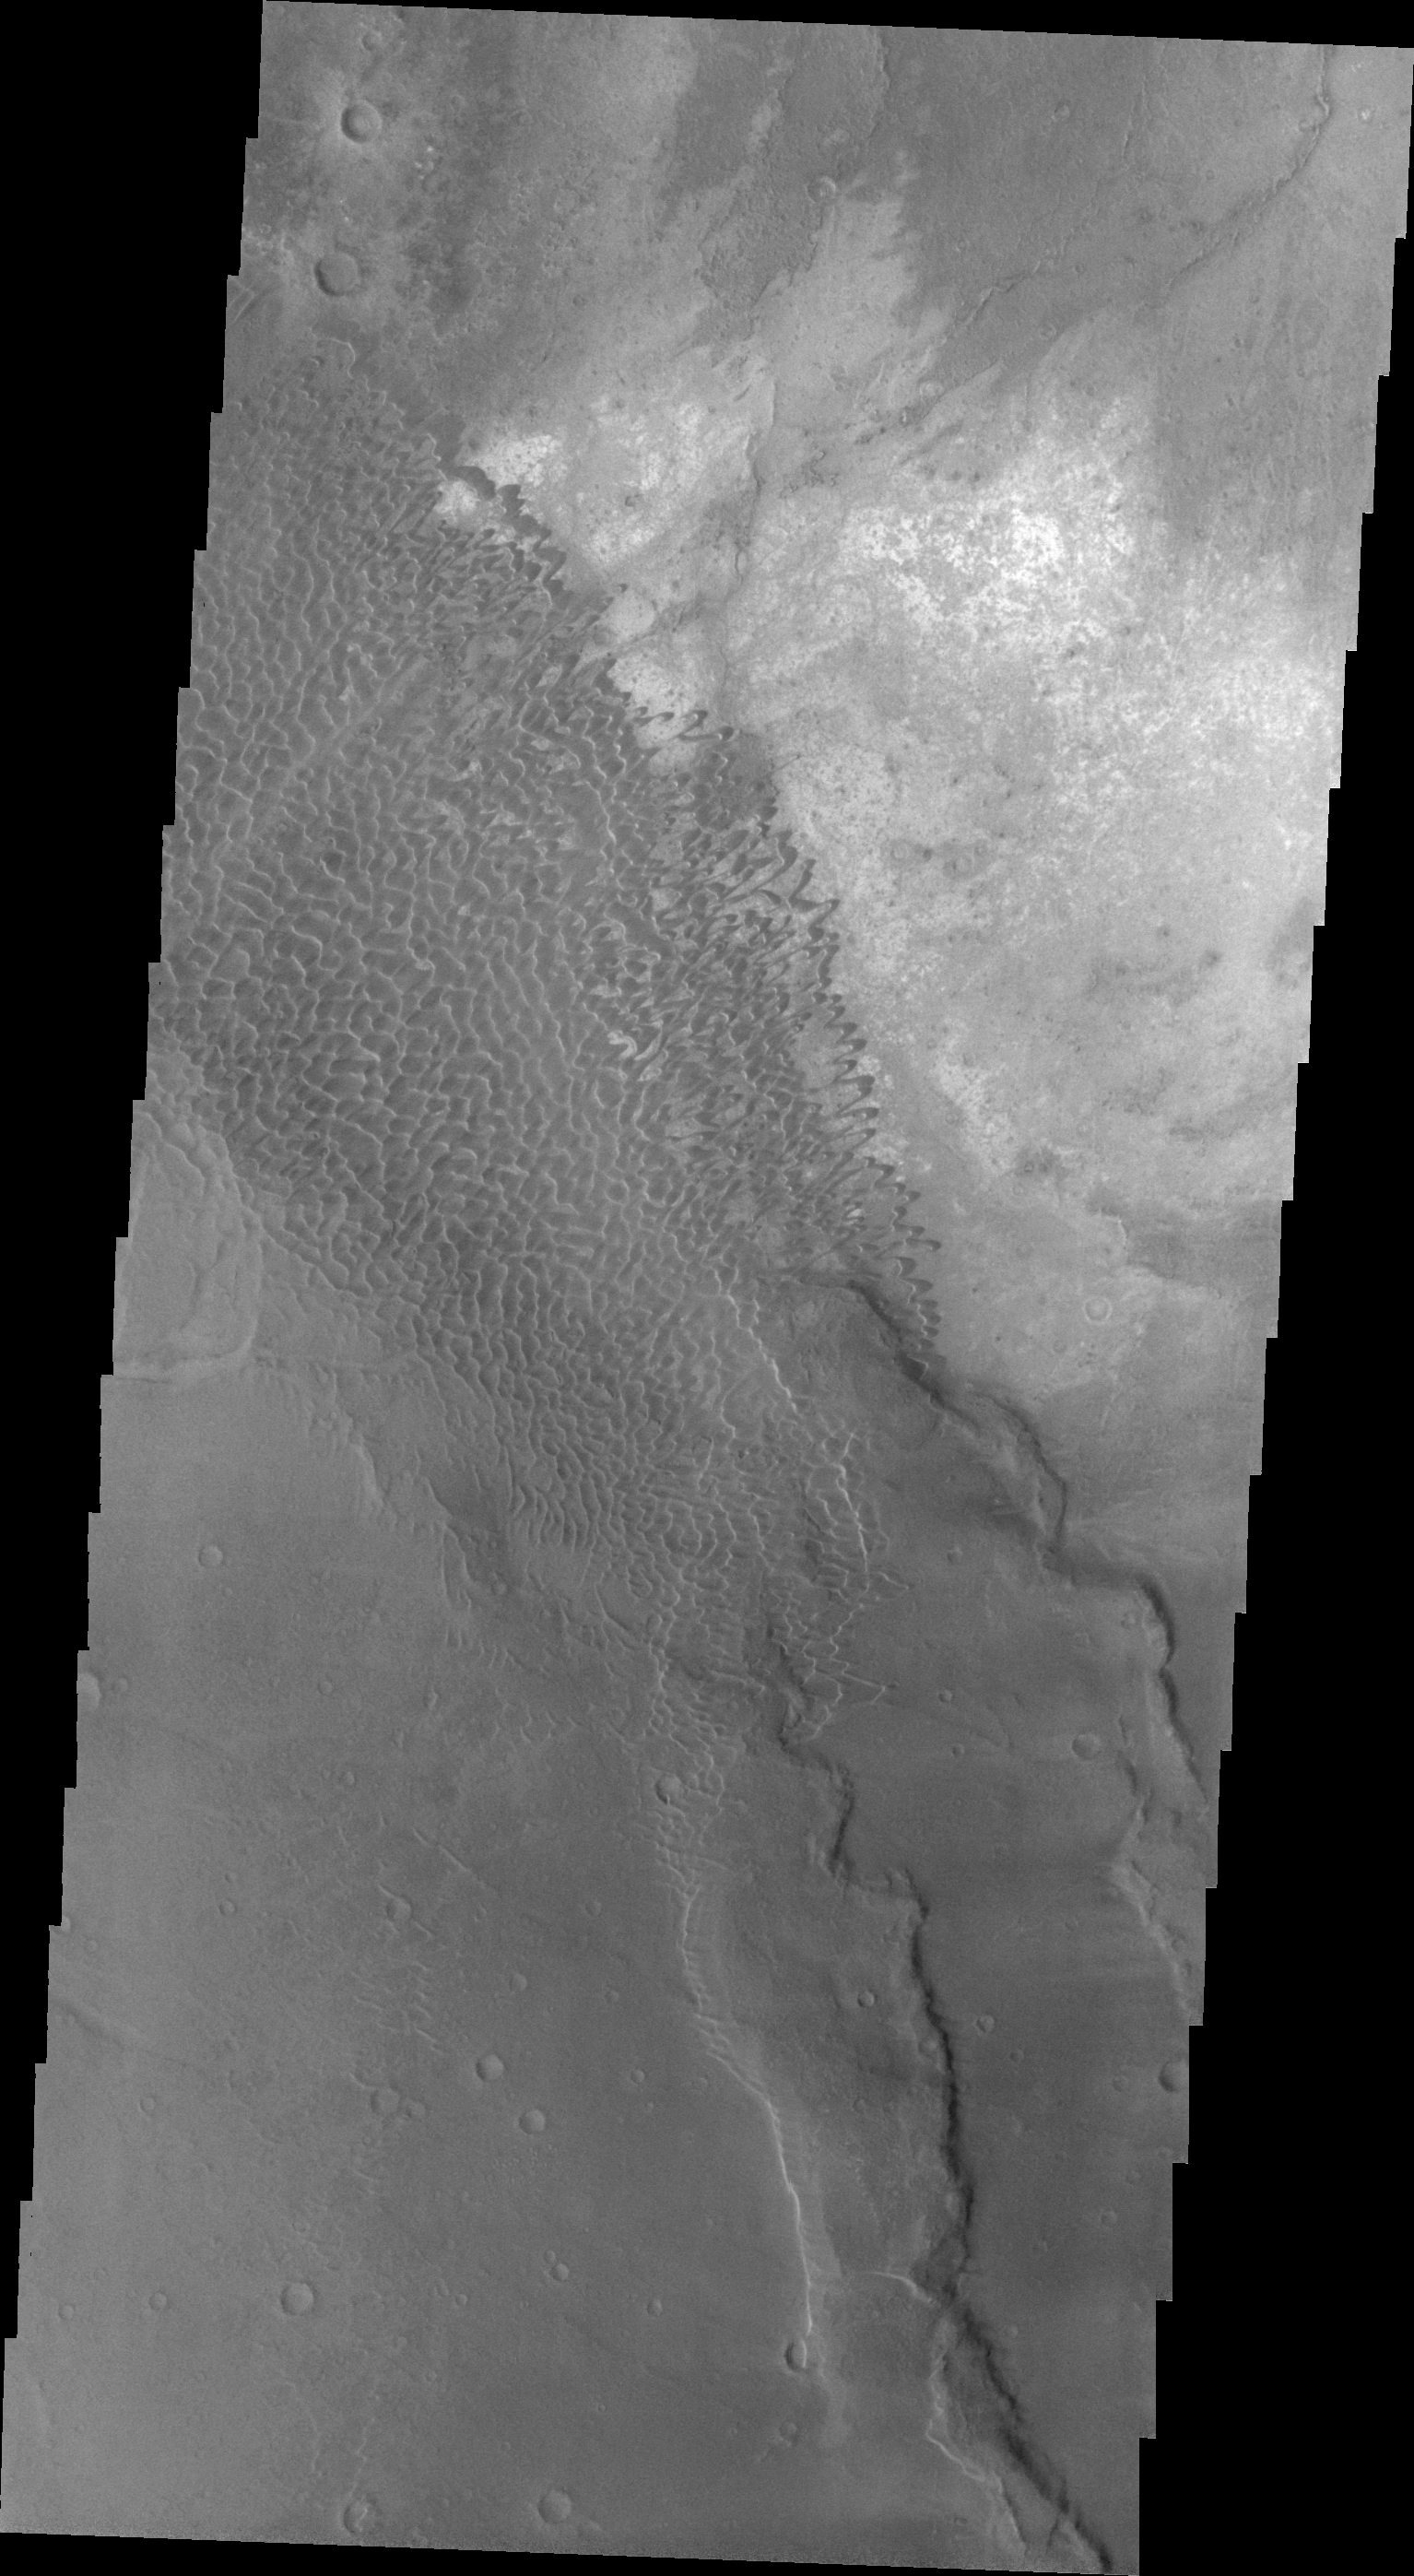

Nili Patera Dunes

This VIS image shows part of the dune field located in the southeastern portion of Nili Patera.

Image information: VIS instrument. Latitude 8.6N, Longitude 67.3E. 23 meter/pixel resolution.

Please see the THEMIS Data Citation Note for details on crediting THEMIS images.

Note: this THEMIS visual image has not been radiometrically nor geometrically calibrated for this preliminary release. An empirical correction has been performed to remove instrumental effects. A linear shift has been applied in the cross-track and down-track direction to approximate spacecraft and planetary motion. Fully calibrated and geometrically projected images will be released through the Planetary Data System in accordance with Project policies at a later time.

NASA’s Jet Propulsion Laboratory manages the 2001 Mars Odyssey mission for NASA’s Office of Space Science, Washington, D.C. The Thermal Emission Imaging System (THEMIS) was developed by Arizona State University, Tempe, in collaboration with Raytheon Santa Barbara Remote Sensing. The THEMIS investigation is led by Dr. Philip Christensen at Arizona State University. Lockheed Martin Astronautics, Denver, is the prime contractor for the Odyssey project, and developed and built the orbiter. Mission operations are conducted jointly from Lockheed Martin and from JPL, a division of the California Institute of Technology in Pasadena.

Credit: NASA/JPL/ASU